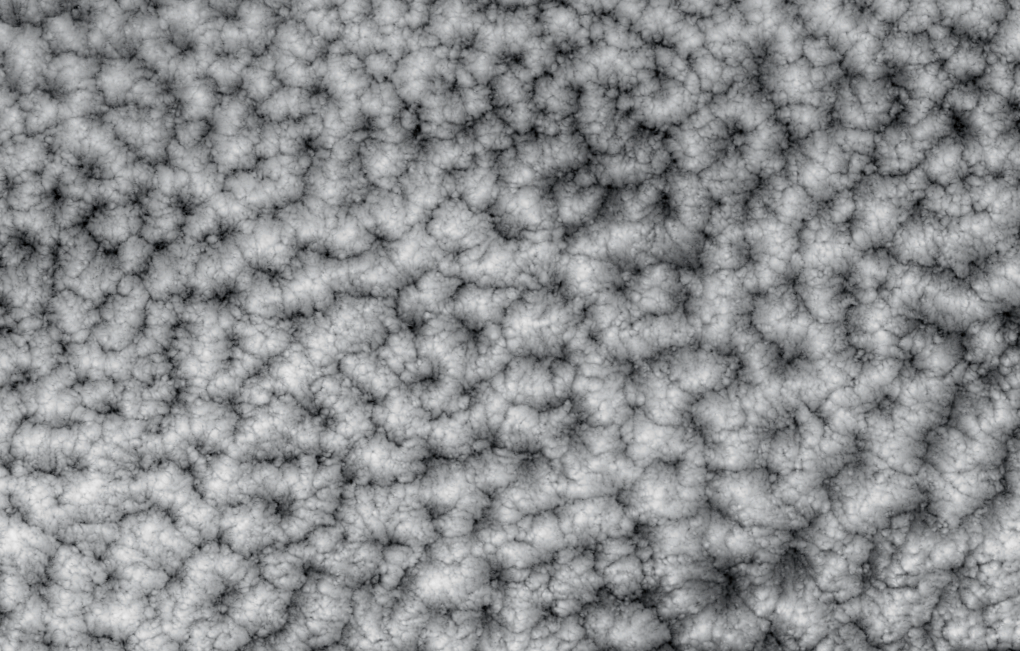

Closed Small Cell Clouds in the South Pacific

The structure of tightly packed “closed cells” in a layer of marine stratocumulus over the southeastern Pacific Ocean are highlighted in these views from the Multi-angle Imaging SpectroRadiometer. Closed cell clouds are formed under conditions of widespread sinking of the air above. As heat is radiated to the atmosphere, the top of the cloud cools. The cool air sinks along the cell boundaries and this sinking motion perturbs the shallow cloud layer into interesting structures such as those shown here. These cells are notably small, with diameters ranging from 10-15 kilometers, instead of the 15-45 kilometers typically noted in satellite observations. The dark areas along the cell boundaries are also cloudy and do not indicate clear sky. Closed cell clouds are found in high pressure systems characterized by weak winds, and are thought to occur preferentially over cold ocean waters. The image covers an area of about 280 kilometers x 227 kilometers.

An overview image showing some of the meteorological context, and a natural-color and inverted image pair are also provided. The cell structure and the distinctive radial patterns indicative of the sinking air motions are easier to see clearly in the inverted view. The area covered by the overview on the left is 274 kilometers x 463 kilometers, while the right-hand images each cover 278 kilometers x 62 kilometers. All of the images were created with data from MISR’s vertical-viewing (nadir) camera, and were acquired on November 19, 2001 (during Terra orbit 10228). The scenes are centered roughly at 38 degrees south latitude and 118 degrees west longitude.

Low-lying marine stratocumulus clouds are important components in the Earth’s energy budget because they are bright and abundant, and reflect a large amount of solar energy toward space. They are difficult to represent in climate models however, due to their variable structure and rapid changes in reflectivity over short distances. MISR was built and is managed by NASA’s Jet Propulsion Laboratory, Pasadena, CA, for NASA’s Office of Earth Science, Washington, DC. The Terra satellite is managed by NASA’s Goddard Space Flight Center, Greenbelt, MD. JPL is a division of the California Institute of Technology.

Credit: NASA/GSFC/LaRC/JPL, MISR Team